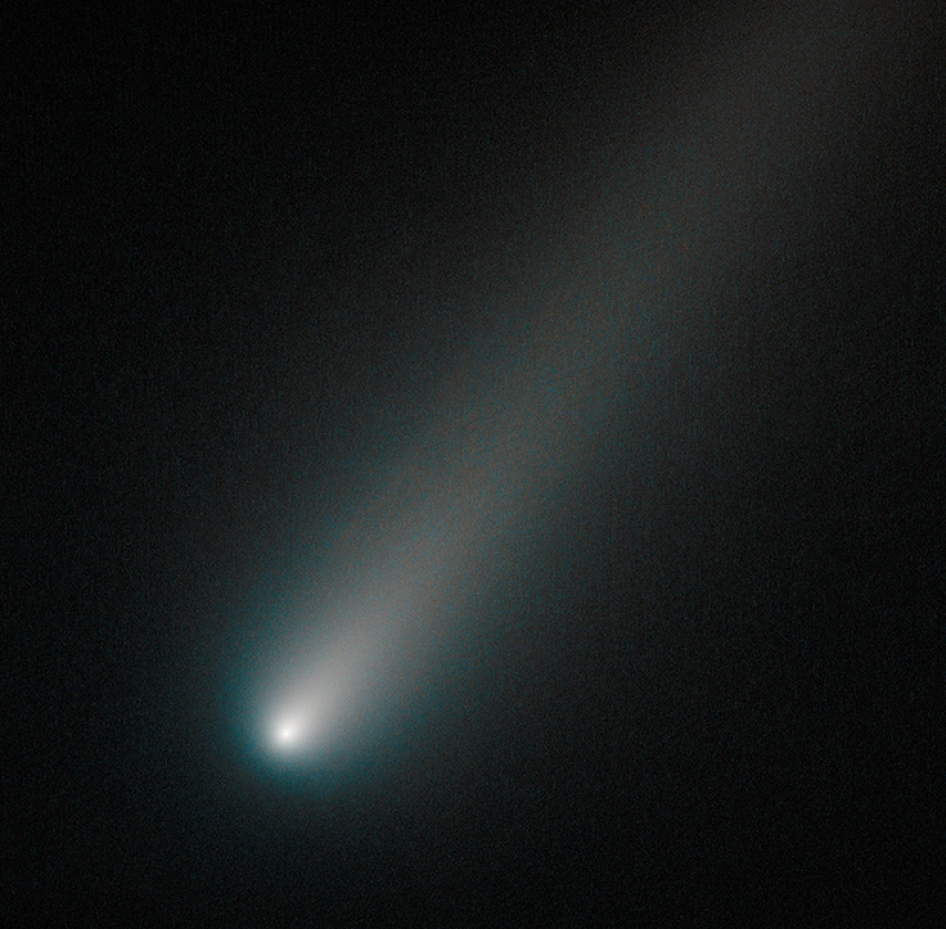

NASA’s Hubble Sees Comet ISON Intact

This image of the sunward plunging comet ISON suggests that the comet is intact despite some predictions that the fragile icy nucleus might disintegrate as the sun warms it.

In this NASA Hubble Space Telescope image taken on October 9, 2013 the comet’s solid nucleus is unresolved because it is so small. If the nucleus broke apart then Hubble would have likely seen evidence for multiple fragments.

Moreover, the coma or head surrounding the comet’s nucleus is symmetric and smooth. This would probably not be the case if clusters of smaller fragments were flying along. What’s more, a polar jet of dust first seen in Hubble images taken in April is no longer visible and may have turned off.

This color composite image was assembled using two filters. The comet’s coma appears cyan, a greenish-blue color due to gas, while the tail is reddish due to dust streaming off the nucleus. The tail forms as dust particles are pushed away from the nucleus by the pressure of sunlight. The comet was inside Mars’ orbit and 177 million miles from Earth when photographed. Comet ISON is predicted to make its closest approach to Earth on 26 December, at a distance of 39.9 million miles.

Credit: NASA